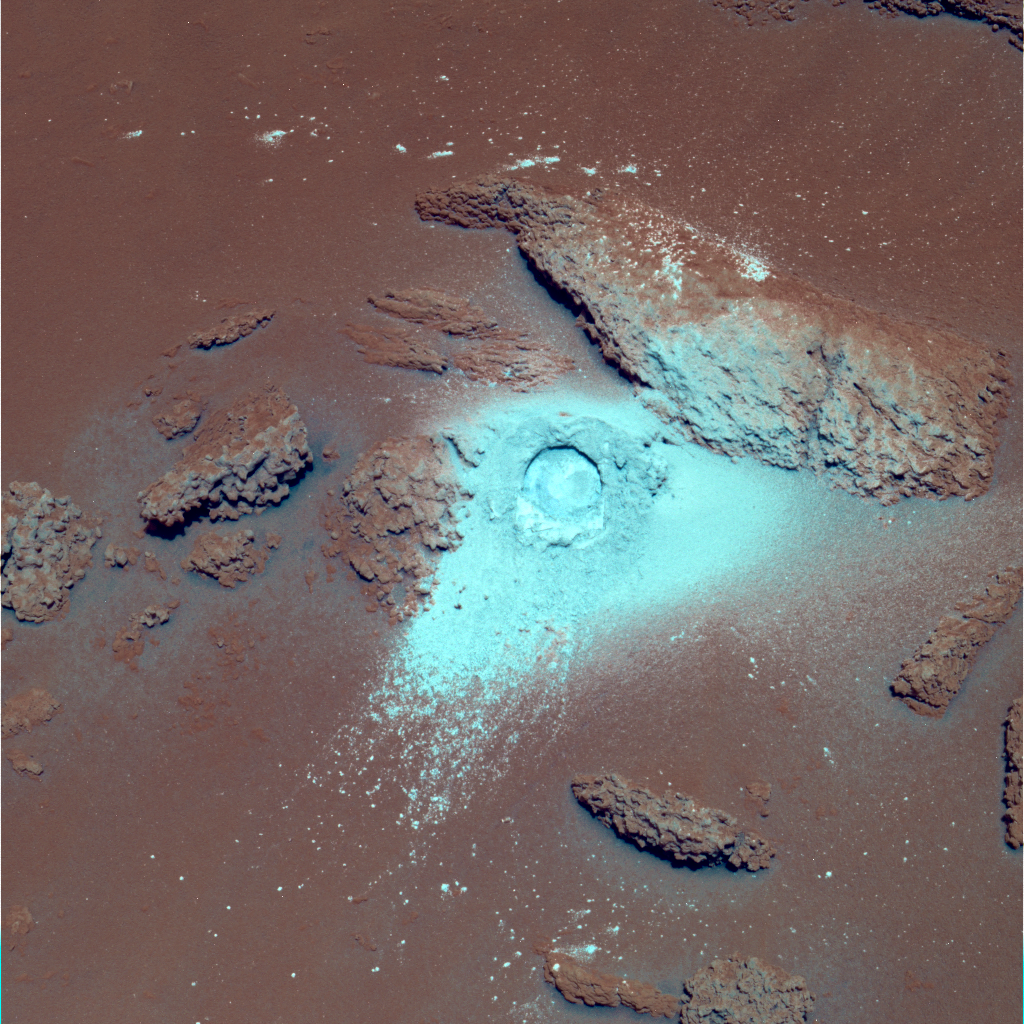

Sulfur-Rich Rocks and Dirt (False Color)

NASA’s Mars Rover Spirit has been analyzing sulfur-rich rocks and surface materials in the “Columbia Hills” in Gusev Crater on Mars. This image of a very soft, nodular, layered rock nicknamed “Peace” in honor of Martin Luther King Jr. shows a 4.5-centimeter-wide (1.8-inch-wide) hole Spirit ground into the surface with the rover’s rock abrasion tool. The high sulfur content of the rock measured by Spirit’s alpha particle X-ray spectrometer and its softness measured by the abrasion tool are probably evidence of past alteration by water. Spirit’s panoramic camera took this false-color image on martian day, or sol, 381 (Jan. 27, 2005), using Pancam filters at wavelengths of 750, 530, and 430 nanometers. Darker red hues in the image correspond to greater concentrations of oxidized soil and dust. Bluer hues correspond to sulfur-rich rock excavated or exposed by the abrasion tool and not as heavily coated with soils or not as highly oxidized.

Credit: NASA/JPL/Cornell